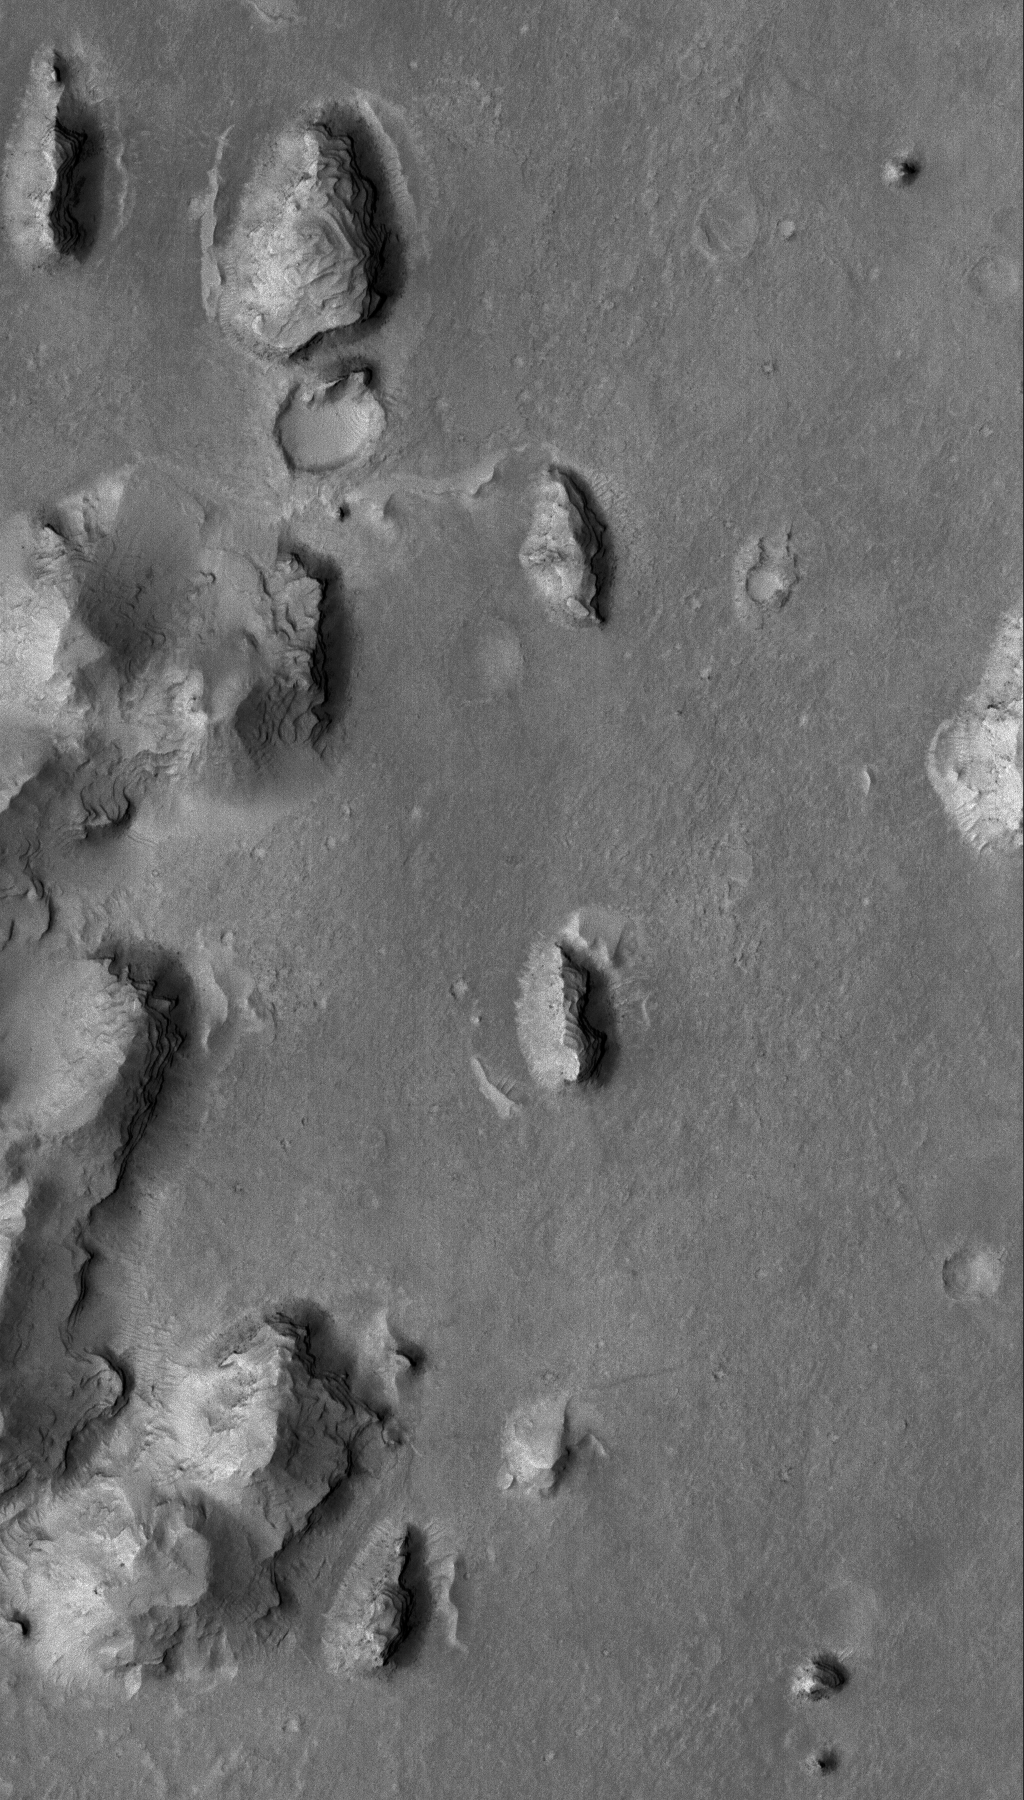

Aeolis Landforms

27 February 2006
This Mars Global Surveyor (MGS) Mars Orbiter Camera (MOC) image shows layered buttes, knobs, and other landforms exposed by erosion in the Aeolis region of Mars.

Location near: 6.3°S, 208.3°W
Image width: ~3 km (~1.9 mi)
Illumination from: upper left
Season: Southern Summer

Credit: NASA/JPL/Malin Space Science Systems